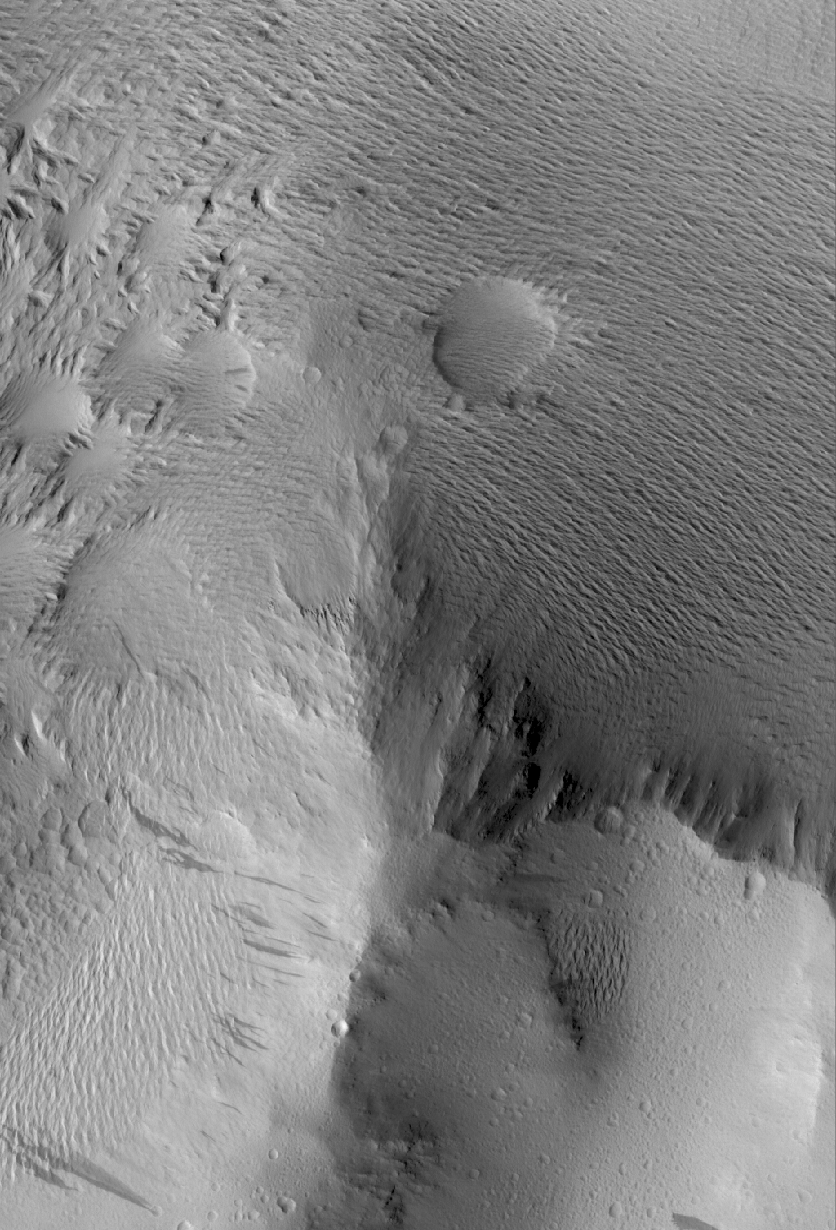

Lycus Sulci Terrain

29 April 2005
This Mars Global Surveyor (MGS) Mars Orbiter Camera (MOC) image shows a small mountain in the Lycus Sulci region, northwest of the Olympus Mons volcano. Dark streaks, probably caused by avalanching and flow of extremely dry dust, have formed on the mountain’s slopes. The various ridged and grooved textures in this scene were formed by wind erosion.

Location near: 22.6°N, 145.5°W
Image width: ~3 km (~1.9 mi)
Illumination from: lower left
Season: Northern Summer

Credit: NASA/JPL/Malin Space Science Systems